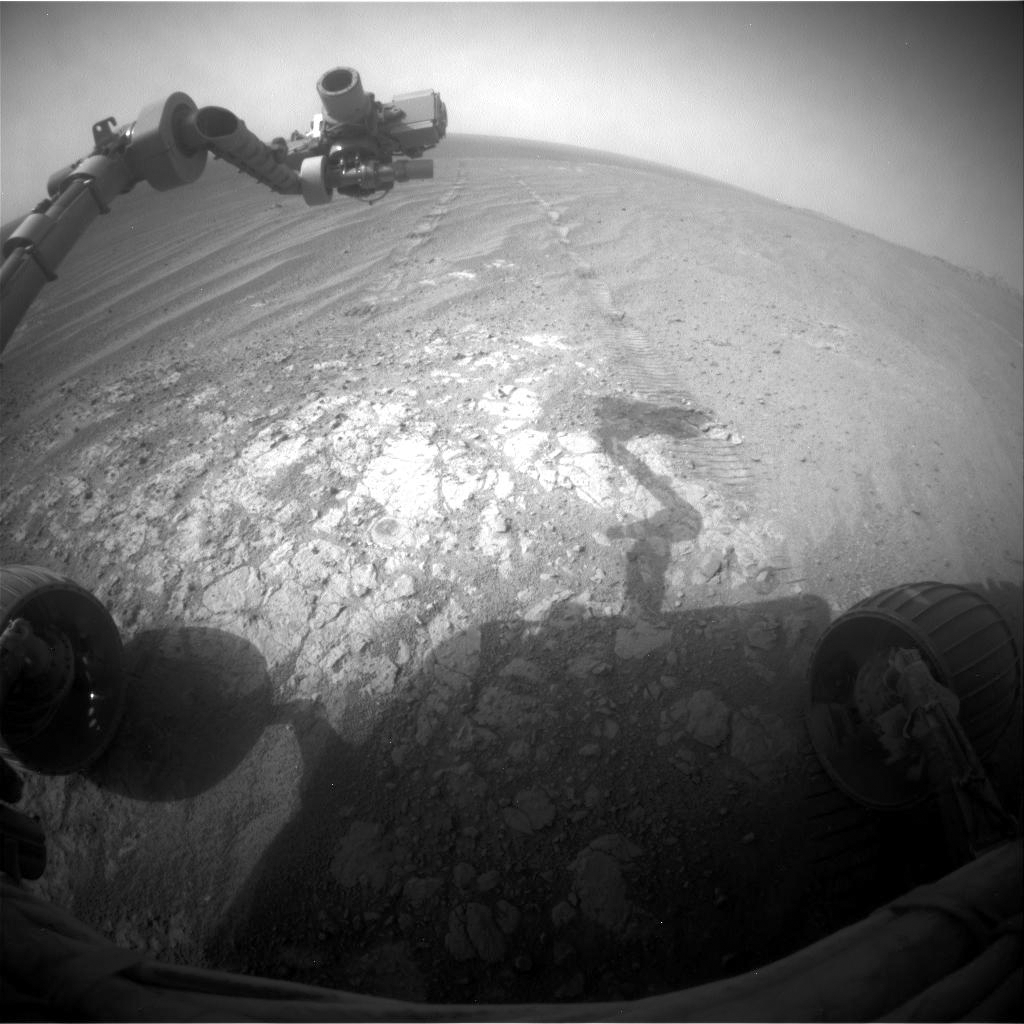

Opportunity Pausing at a Bright Outcrop on Endeavour Rim, Sol 3854

NASA’s Mars Exploration Rover Opportunity is continuing its traverse southward on the western rim of Endeavour Crater during the fall of 2014, stopping to investigate targets of scientific interest along way. This view is from Opportunity’s front hazard avoidance camera on Nov. 26, 2014, during the 3,854th Martian day, or sol, of the rover’s work on Mars. This camera is mounted low on the rover and has a wide-angle lens.

The scene includes Opportunity’s robotic arm, called the “instrument deployment device,” at upper left. Portions of the pale bedrock exposed on the ground in front of the rover are within the arm’s reach. Researchers used instruments on the arm to examine a target called “Calera” on this patch of bedrock. The wheel tracks in the scene are from the drive — in reverse — to this location, a drive of 32.5 feet (9.9 meters) on Sol 3846 (Nov. 18, 2014).

JPL manages the Mars Exploration Rover Project for NASA’s Science Mission Directorate in Washington.

Credit: NASA/JPL-Caltech